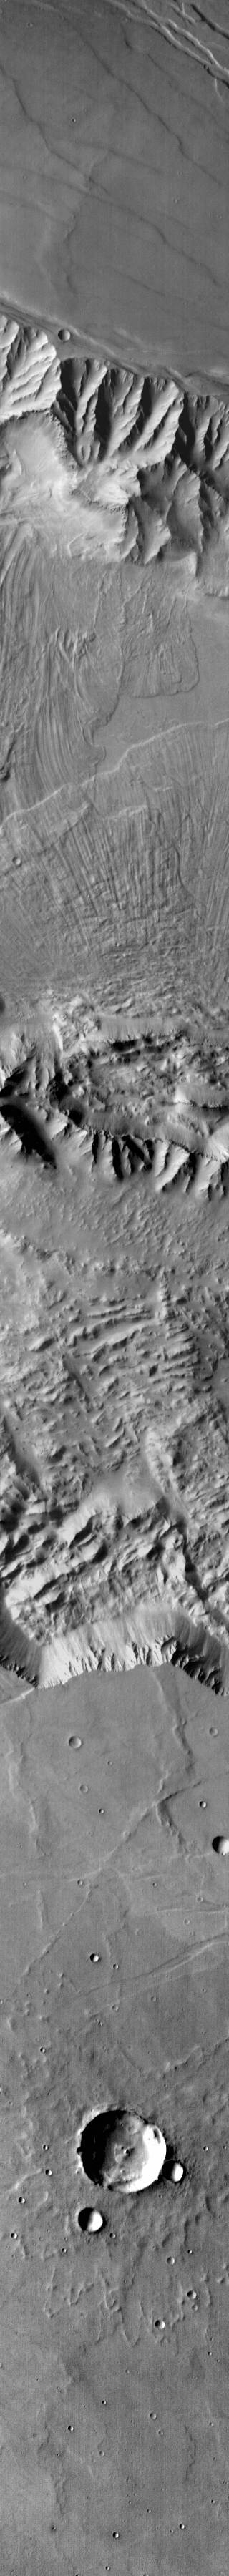

Coprates Labes

Originally released on Oct. 15, 2013

The landslide deposits in this IR image are located in Valles Marineris and are called Coprates Labes.

Credit: NASA/JPL-Caltech/ASU